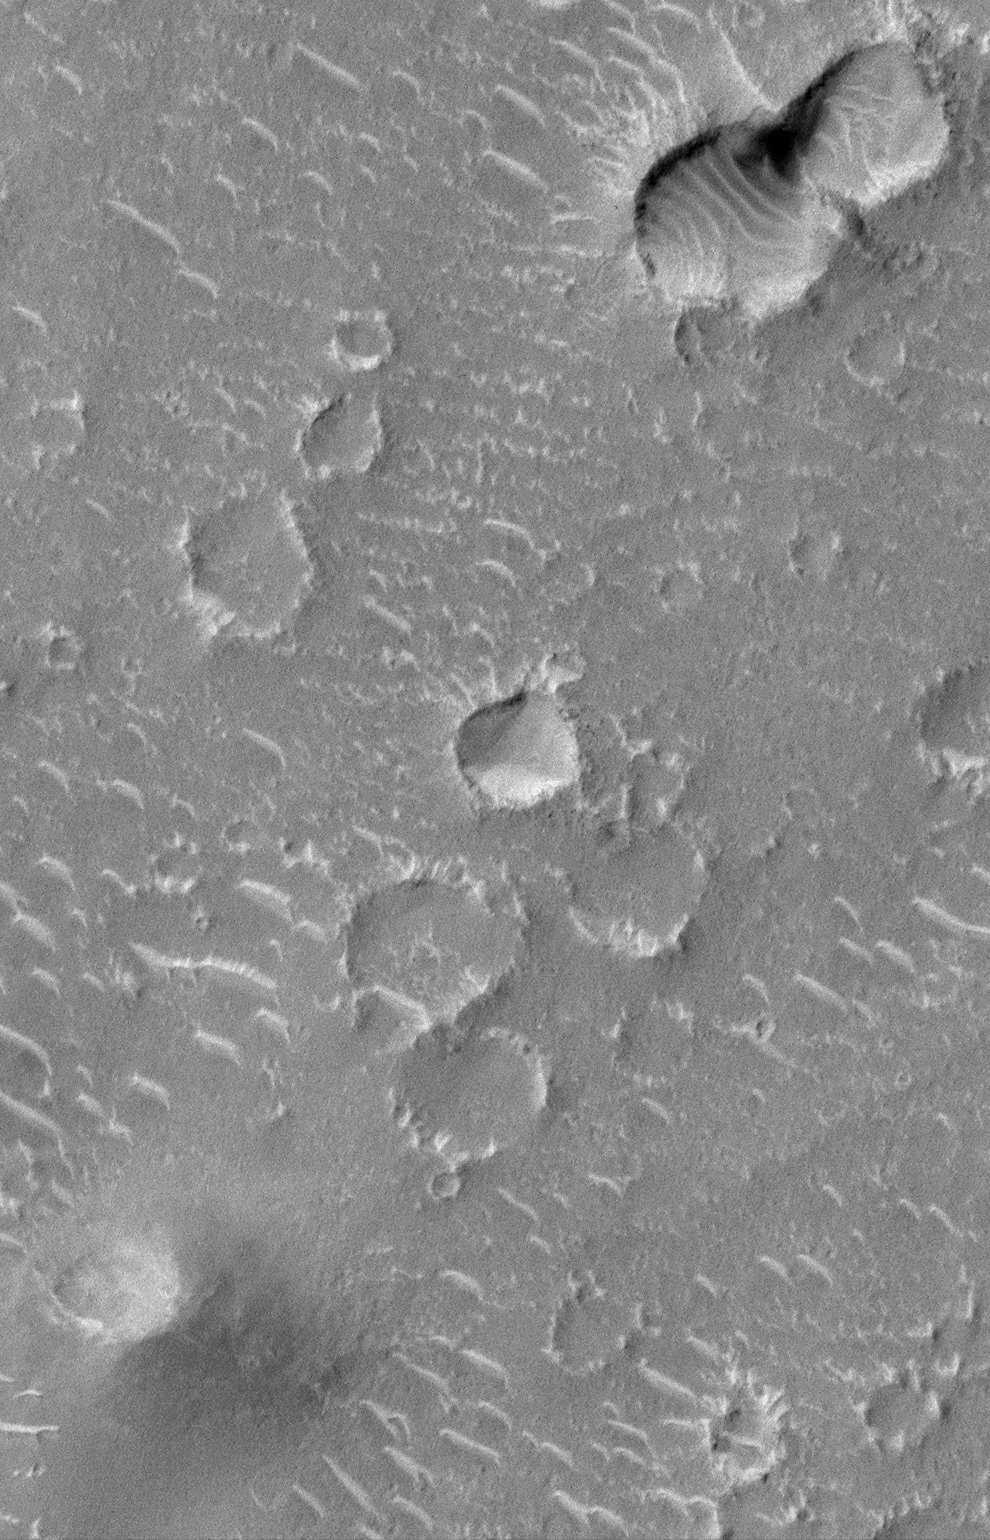

Craters and Bright Dunes of Isidis Planitia

In this first week of Mars Global Surveyor (MGS) Mars Orbiter Camera (MOC) Mapping operations–i.e., early March 1999–seeing the red planet at 1.5 meters (5 feet) per pixel is quite a new and novel experience. This picture covers a 1.5 kilometer (0.9 miles) wide portion of Isidis Planitia. A person could walk across this scene in a matter of minutes. That person would encounter a variety of small, bright dunes that are perhaps only a few meters/yards high. Careful exploration would also show that the rims of the younger impact craters have rocks and boulders on them (e.g., see crater at center of the picture). Many more images of this quality and resolution lie ahead for MOC as it begins its 687-day Mapping mission. In this picture, the Sun’s illumination is from the upper left.

Malin Space Science Systems and the California Institute of Technology built the MOC using spare hardware from the Mars Observer mission. MSSS operates the camera from its facilities in San Diego, CA. The Jet Propulsion Laboratory’s Mars Surveyor Operations Project operates the Mars Global Surveyor spacecraft with its industrial partner, Lockheed Martin Astronautics, from facilities in Pasadena, CA and Denver, CO.

Credit: NASA/JPL/MSSS